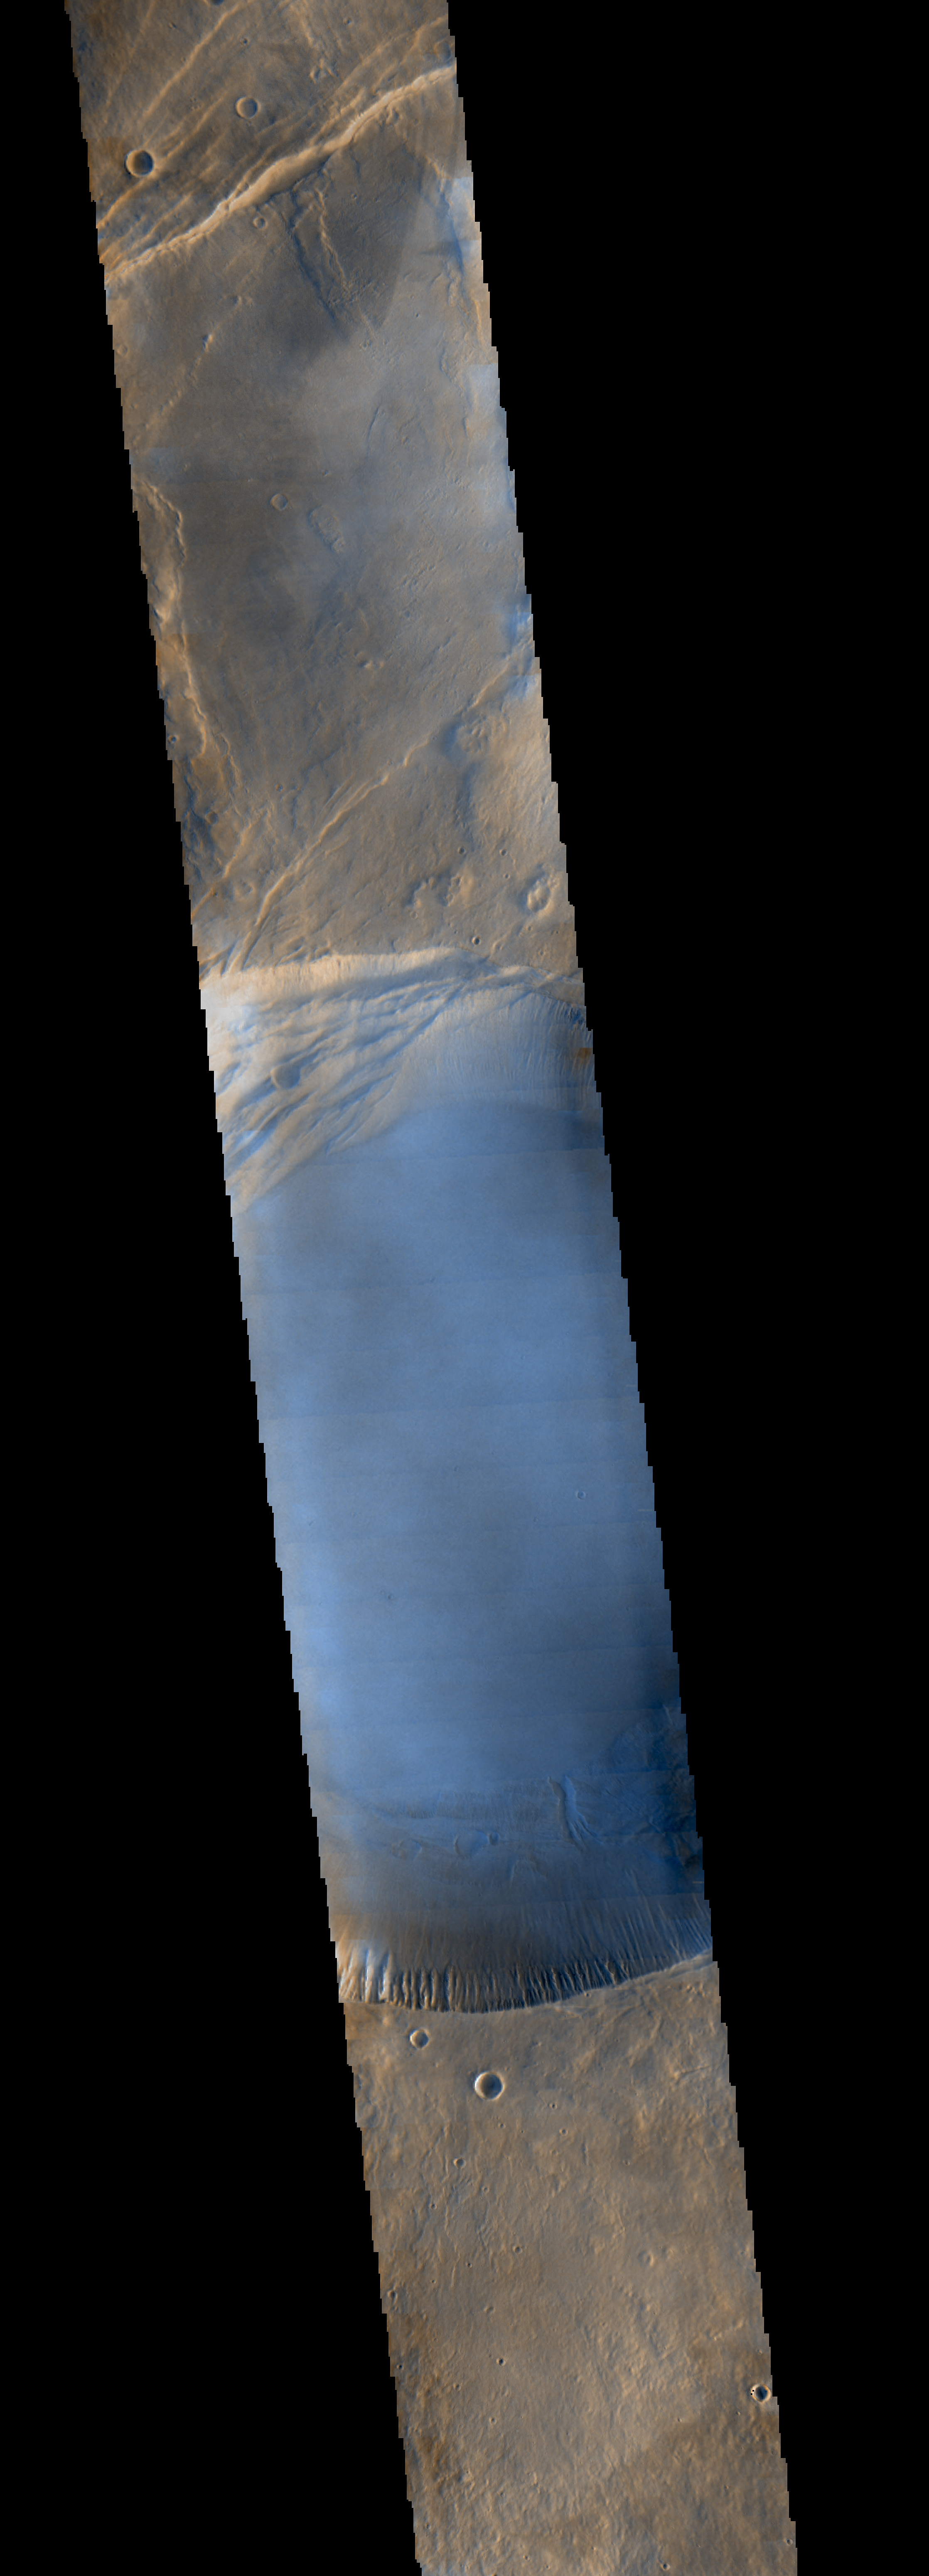

Morning Clouds Atop Martian Mountain

Seen shortly after local Martian sunrise, clouds gather in the summit pit, or caldera, of Pavonis Mons, a giant volcano on Mars, in this image from the Thermal Emission Imaging System (THEMIS) on NASA’s Mars Odyssey orbiter.

The clouds are mostly made of ice crystals. They appear blue in the image because the cloud particles scatter blue light more strongly than other colors.

Pavonis Mons stands about nine miles (14 kilometers) high, and the caldera spans about 29 miles (47 kilometers) wide. This image was made by THEMIS through three of its visual-light filters plus a near-infrared filter, and it is approximately true in color.

THEMIS and other instruments on Mars Odyssey have been studying Mars from orbit since 2001.

Please see the THEMIS Data Citation Note for details on crediting THEMIS images.

NASA’s Jet Propulsion Laboratory manages the 2001 Mars Odyssey mission for NASA’s Science Mission Directorate, Washington, D.C. The Thermal Emission Imaging System (THEMIS) was developed by Arizona State University, Tempe, in collaboration with Raytheon Santa Barbara Remote Sensing. The THEMIS investigation is led by Dr. Philip Christensen at Arizona State University. Lockheed Martin Astronautics, Denver, is the prime contractor for the Odyssey project, and developed and built the orbiter. Mission operations are conducted jointly from Lockheed Martin and from JPL, a division of the California Institute of Technology in Pasadena.

Credit: NASA/JPL-Caltech/ASU